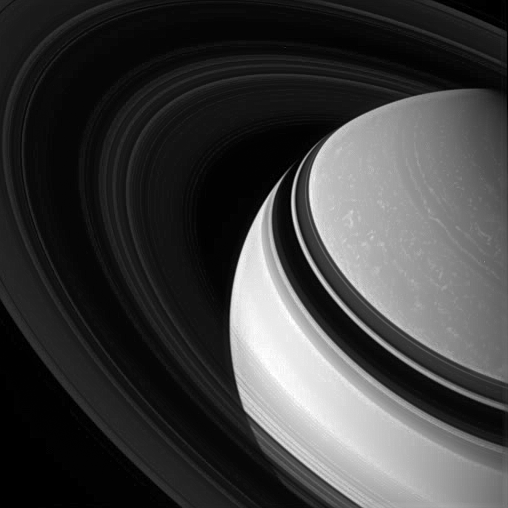

In Saturn’s Grasp

Held in gravity’s embrace, Saturn’s darkened, icy rings encircle the clouded gas giant.

This view looks toward the unilluminated side of the rings from about 29 degrees above the ringplane. The rings are made visible on this side (their “dark” side) by sunlight that scatters though them and by occulting the planet and background stars.

The image was taken in visible light with the Cassini spacecraft wide-angle camera on March 29, 2007 at a distance of approximately 1.9 million kilometers (1.2 million miles) from Saturn. Image scale is 113 kilometers (70 miles) per pixel.

The Cassini-Huygens mission is a cooperative project of NASA, the European Space Agency and the Italian Space Agency. The Jet Propulsion Laboratory, a division of the California Institute of Technology in Pasadena, manages the mission for NASA’s Science Mission Directorate, Washington, D.C. The Cassini orbiter and its two onboard cameras were designed, developed and assembled at JPL. The imaging operations center is based at the Space Science Institute in Boulder, Colo.

Credit: NASA/JPL/Space Science Institute